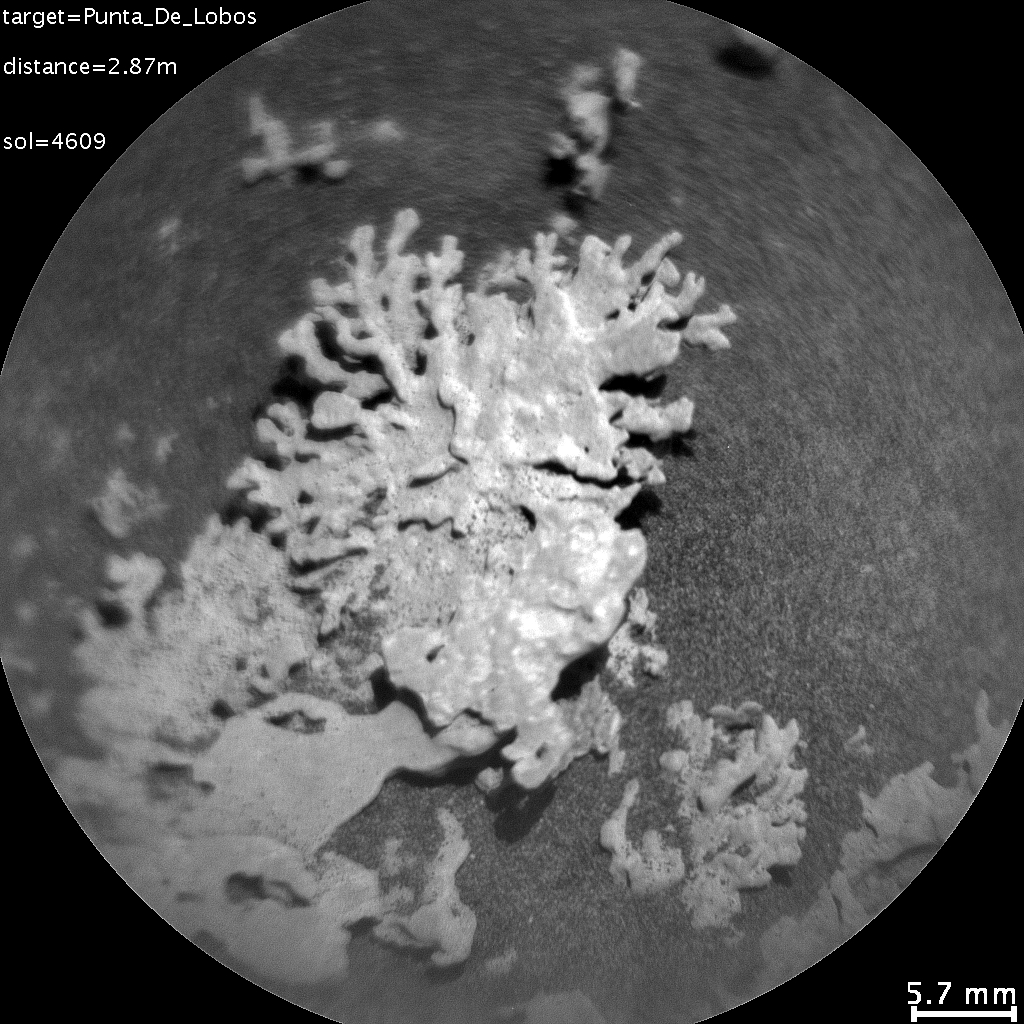

Curiosity’s ChemCam Views a Rock Shaped Like Coral

NASA’s Curiosity Mars rover used the Remote Micro Imager, part of its ChemCam instrument, to view this wind-eroded rock shaped like a piece of coral on July 24, 2025, the 4,609th Martian day, or sol, of the mission. Curiosity has found many rocks like this one, which were formed by ancient water combined with billions of years of sandblasting by the wind.

This particular rock is similar to one seen by Curiosity’s Mars Hand Lens Imager around the same time.

Curiosity has found many small features like this one, which formed billions of years ago when liquid water still existed on Mars. Water carried dissolved minerals into rock cracks and later dried, leaving the hardened minerals behind. Eons of sandblasting by the wind wore away the surrounding rock, producing the unique shapes seen today.

This common process, seen extensively on Earth, has produced fantastic shapes on Mars, including a flower-shaped rock.

Curiosity was built by NASA’s Jet Propulsion Laboratory, which is managed by Caltech in Pasadena, California. JPL leads the mission on behalf of NASA’s Science Mission Directorate in Washington as part of NASA’s Mars Exploration Program portfolio.

The U.S. Department of Energy’s Los Alamos National Laboratory, in Los Alamos, New Mexico, developed ChemCam in partnership with scientists and engineers funded by the French national space agency (CNES), the University of Toulouse, and the French national research agency (CNRS).

Credit: NASA/JPL-Caltech/LANL/CNES/CNRS/IRAP/IAS/LPG